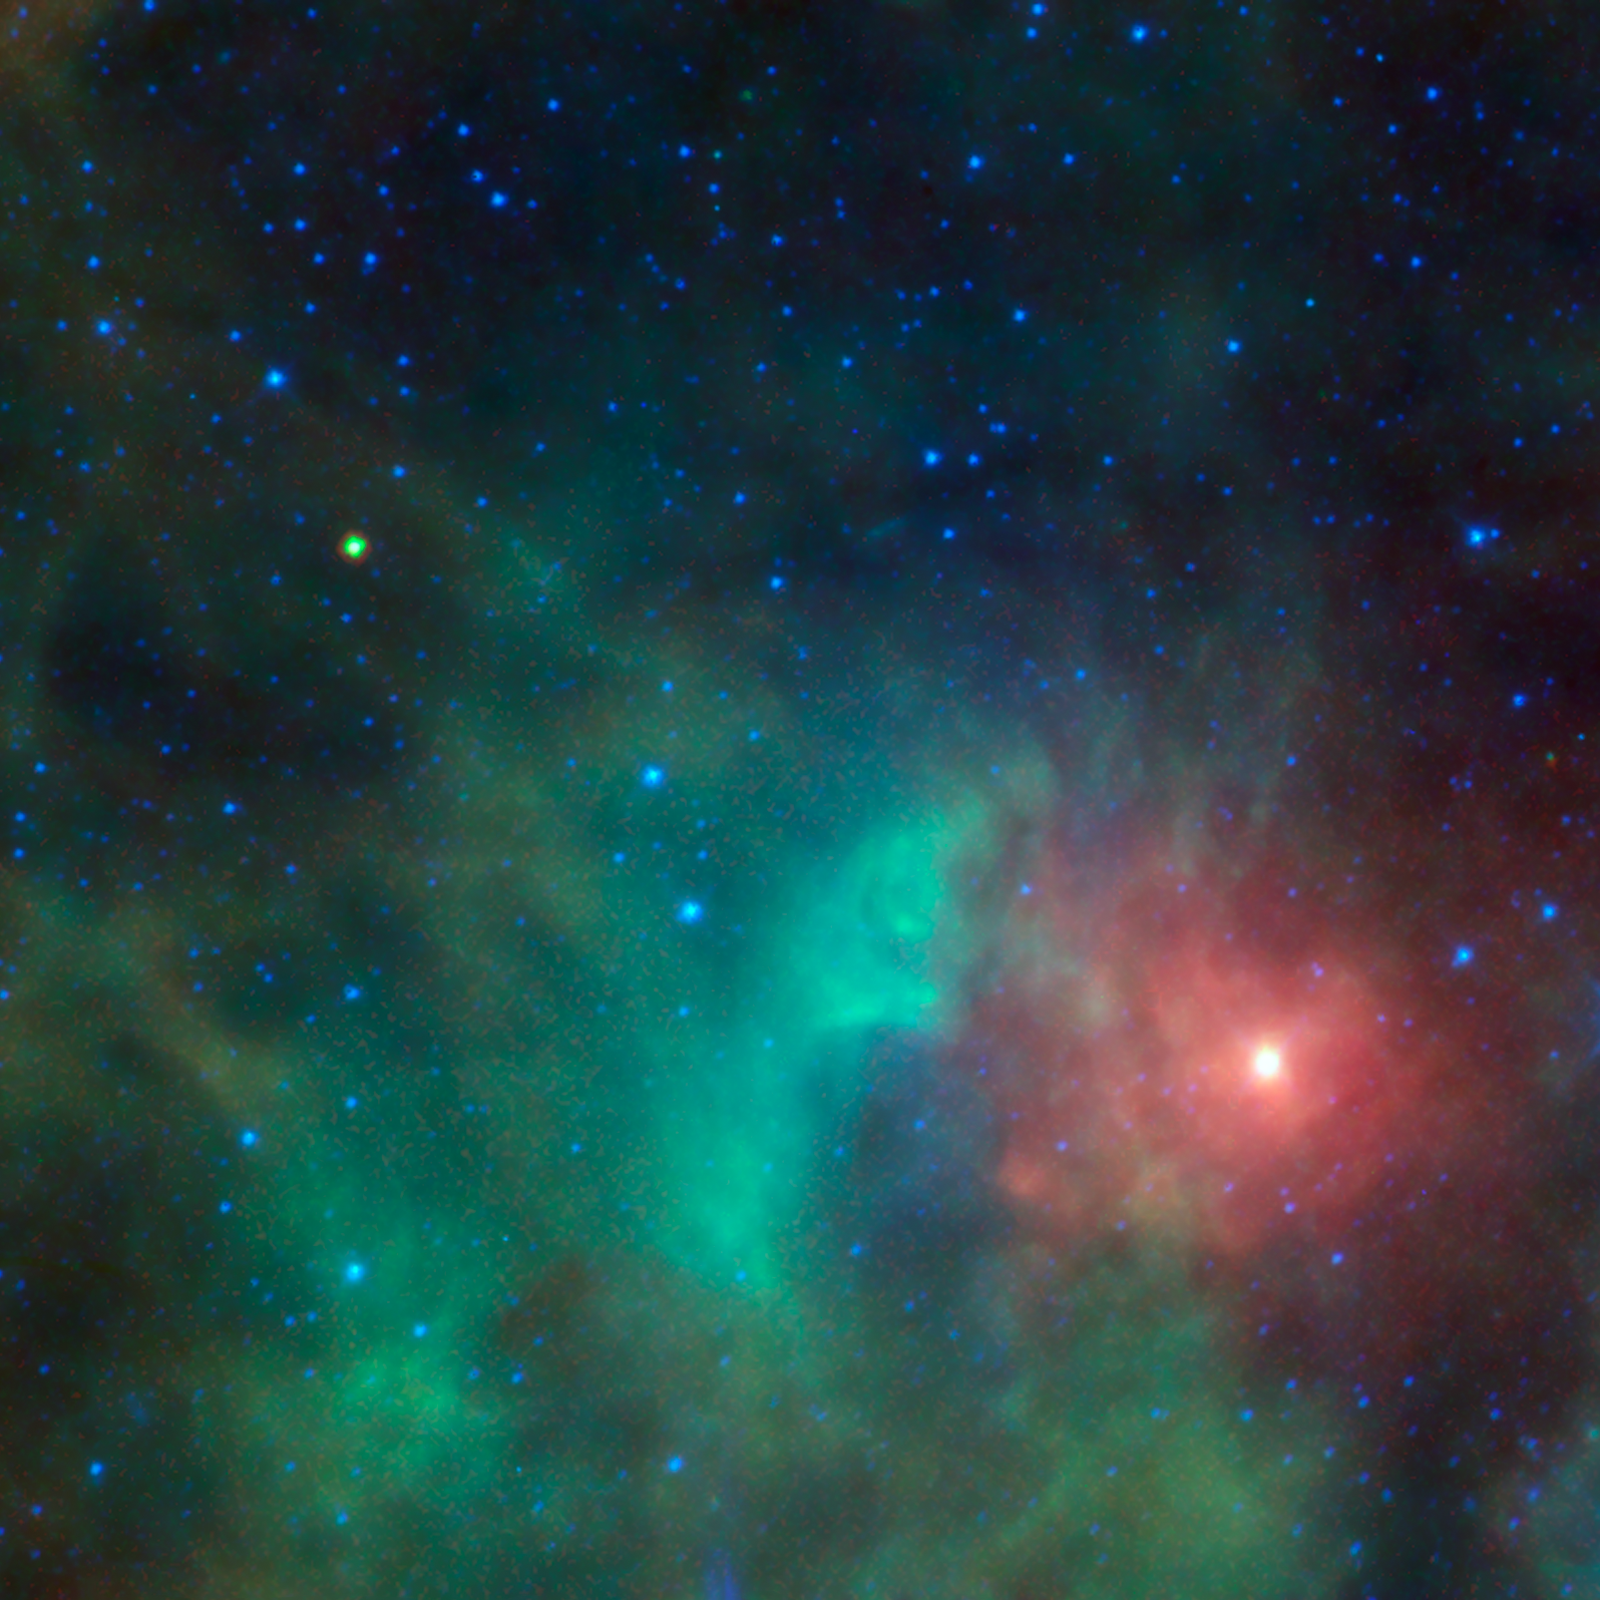

Asteroid Zips By Orion

This image shows the potentially hazardous near-Earth object 1998 KN3 as it zips past a cloud of dense gas and dust near the Orion nebula. NEOWISE, the asteroid-hunting portion of the Wide-field Infrared Survey Explorer, or WISE, mission, snapped infrared pictures of the asteroid, seen as the yellow-green dot at upper left. Because asteroids are warmed by the sun to roughly room temperature, they glow brightly at the infrared wavelengths used by WISE.

Astronomers use infrared light from asteroids to measure their sizes, and when combined with visible-light observations, they can also measure the reflectivity of their surfaces. The WISE infrared data reveal that this asteroid is about .7 mile (1.1 kilometers) in diameter and reflects only about 7 percent of the visible light that falls on its surface, which means it is relatively dark.

In this image, blue denotes shorter infrared wavelengths, and red, longer. Hotter objects emit shorter-wavelength light, so they appear blue. The blue stars, for example, have temperatures of thousands of degrees. The coolest gas and dust appears red. The asteroid appears yellow in the image because it is about room temperature: cooler than the distant stars, but warmer than the dust.

JPL manages the Wide-field Infrared Survey Explorer for NASA’s Science Mission Directorate, Washington. The principal investigator, Edward Wright, is at UCLA. The mission was competitively selected under NASA’s Explorers Program managed by the Goddard Space Flight Center, Greenbelt, Md. The science instrument was built by the Space Dynamics Laboratory, Logan, Utah, and the spacecraft was built by Ball Aerospace & Technologies Corp., Boulder, Colo. Science operations and data processing take place at the Infrared Processing and Analysis Center at the California Institute of Technology in Pasadena. Caltech manages JPL for NASA.

Credit: NASA/JPL-Caltech